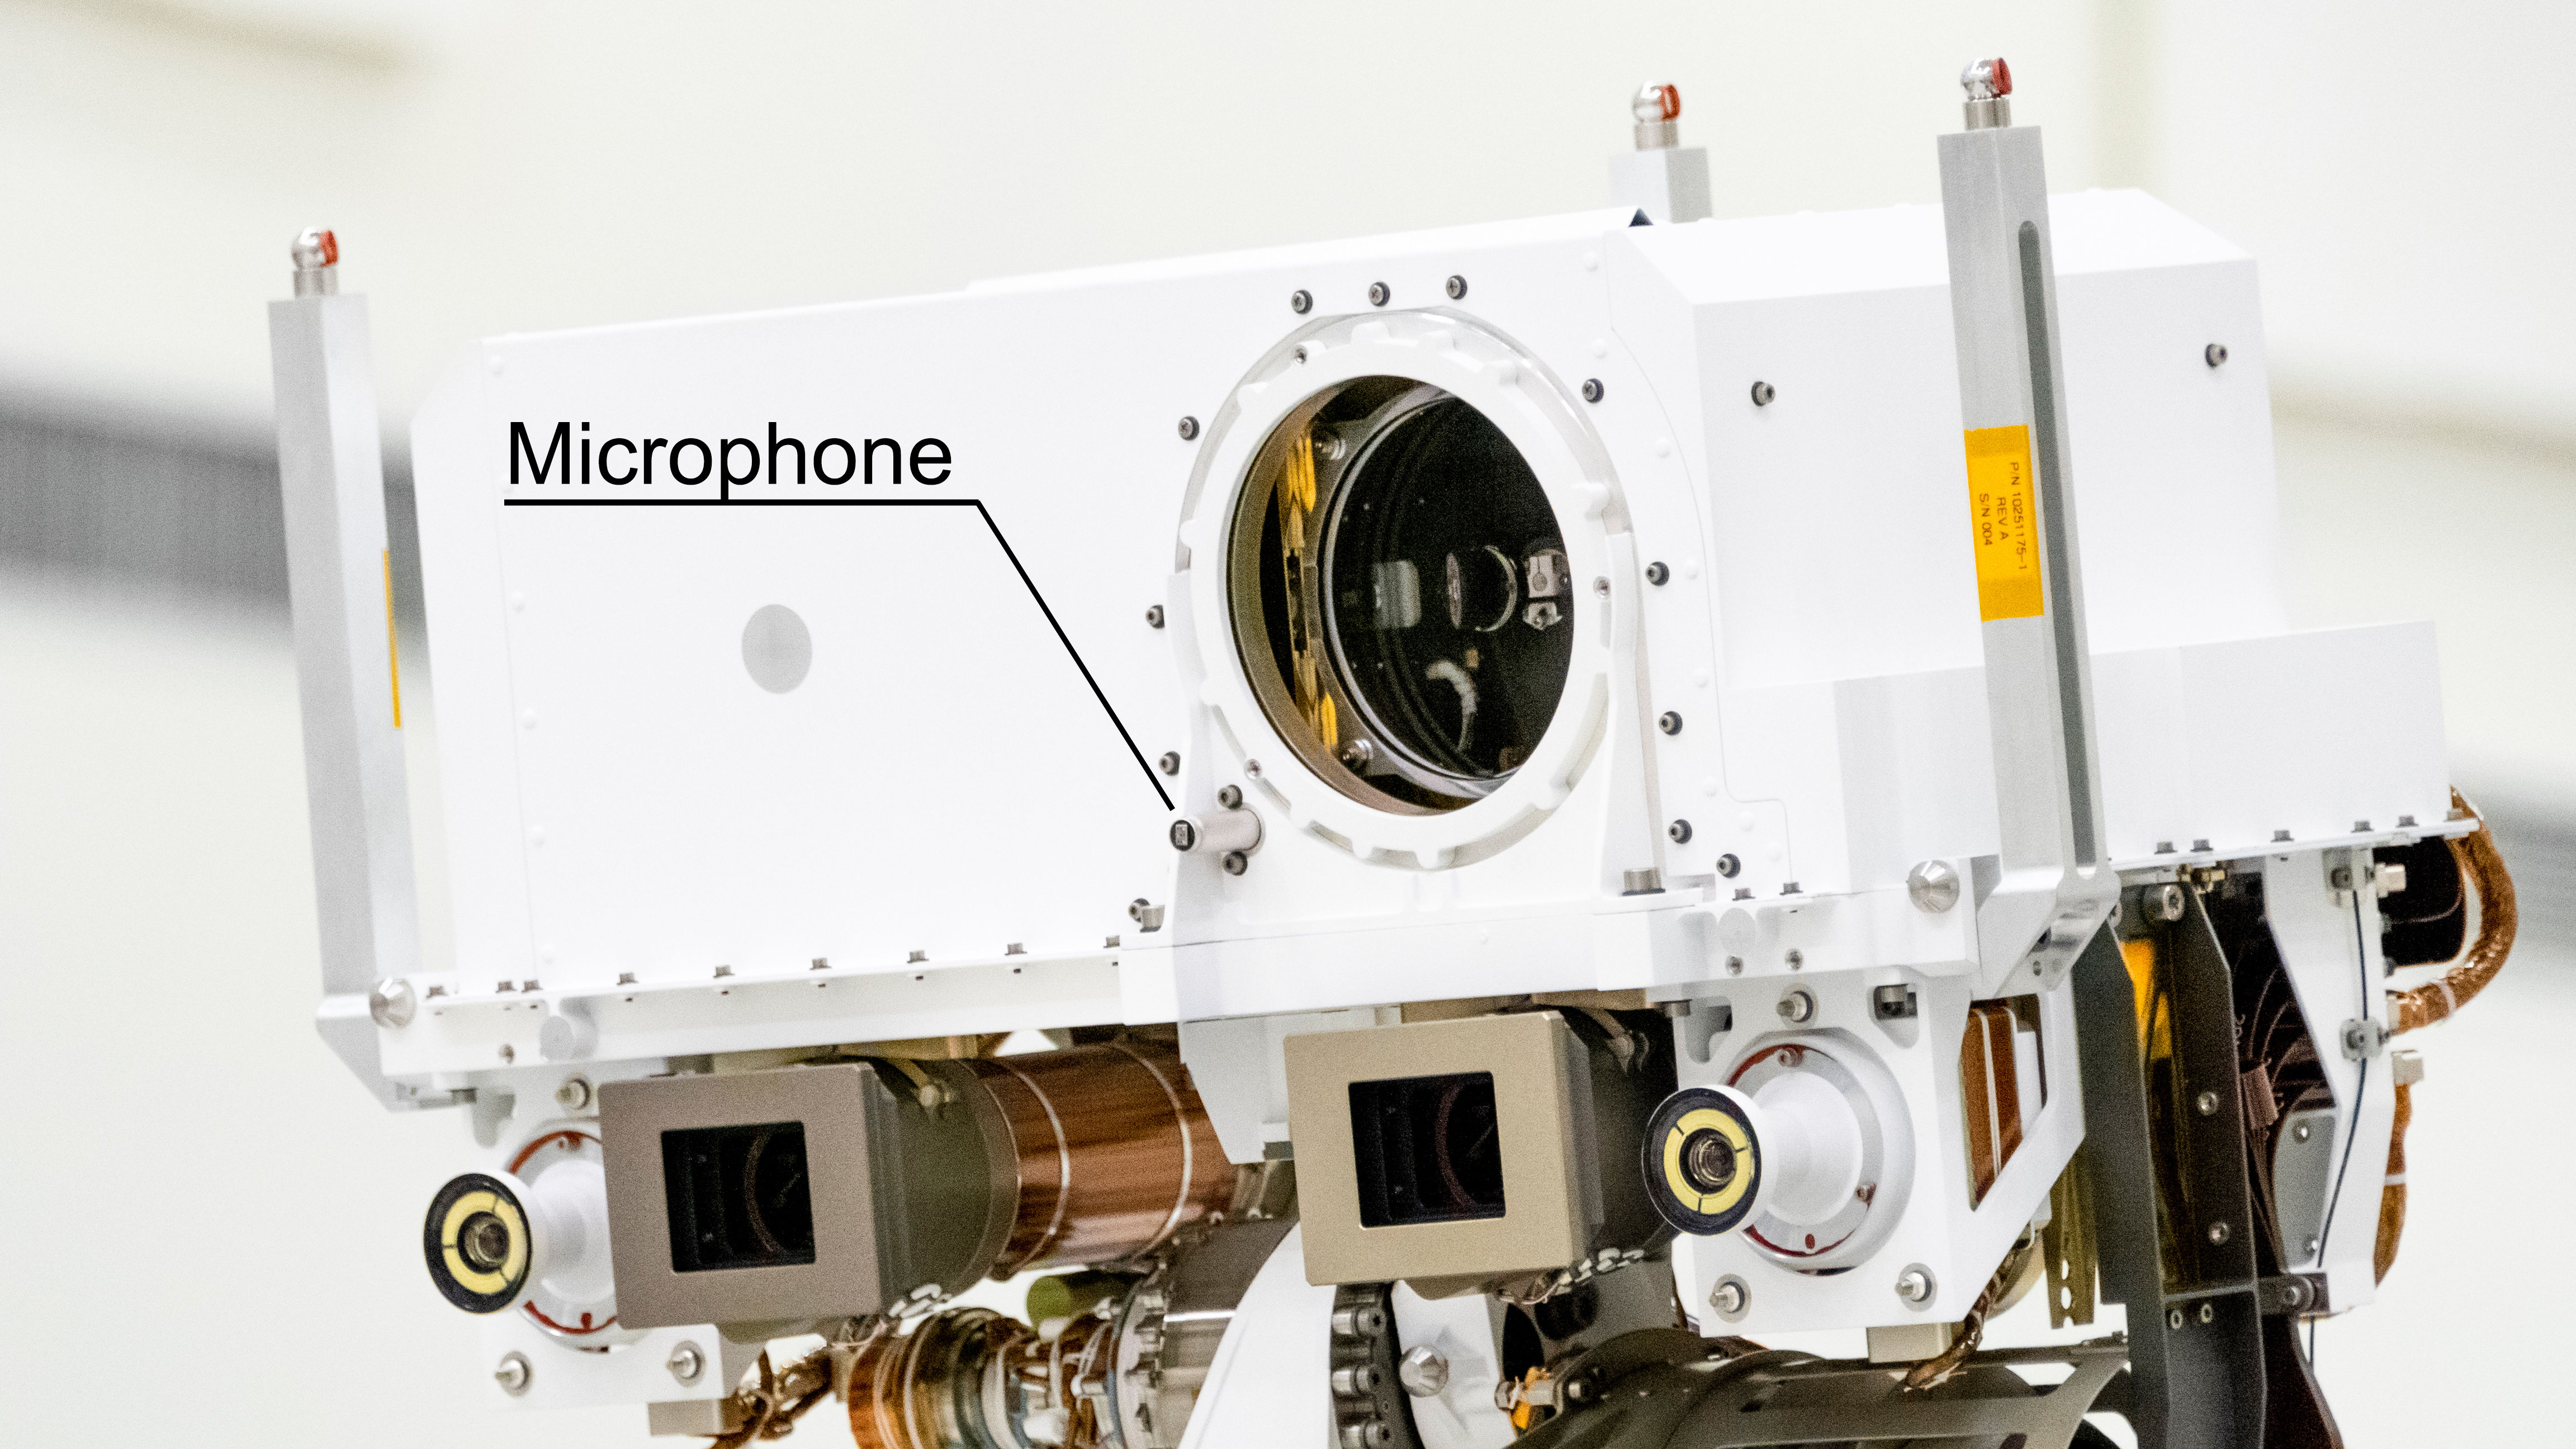

Perseverance’s Mast Microphone

NASA’s Perseverance Mars rover carries two commercial-grade microphones, including this one on its mast. The mast microphone is part of the SuperCam instrument.

A key objective for Perseverance’s mission on Mars is astrobiology, including the search for signs of ancient microbial life. The rover will characterize the planet’s geology and past climate, pave the way for human exploration of the Red Planet, and be the first mission to collect and cache Martian rock and regolith (broken rock and dust).

Subsequent NASA missions, in cooperation with ESA (European Space Agency), would send spacecraft to Mars to collect these sealed samples from the surface and return them to Earth for in-depth analysis.

The Mars 2020 Perseverance mission is part of NASA’s Moon to Mars exploration approach, which includes Artemis missions to the Moon that will help prepare for human exploration of the Red Planet.

JPL, which is managed for NASA by Caltech in Pasadena, California, built and manages operations of the Perseverance rover.

Credit: NASA/JPL-Caltech